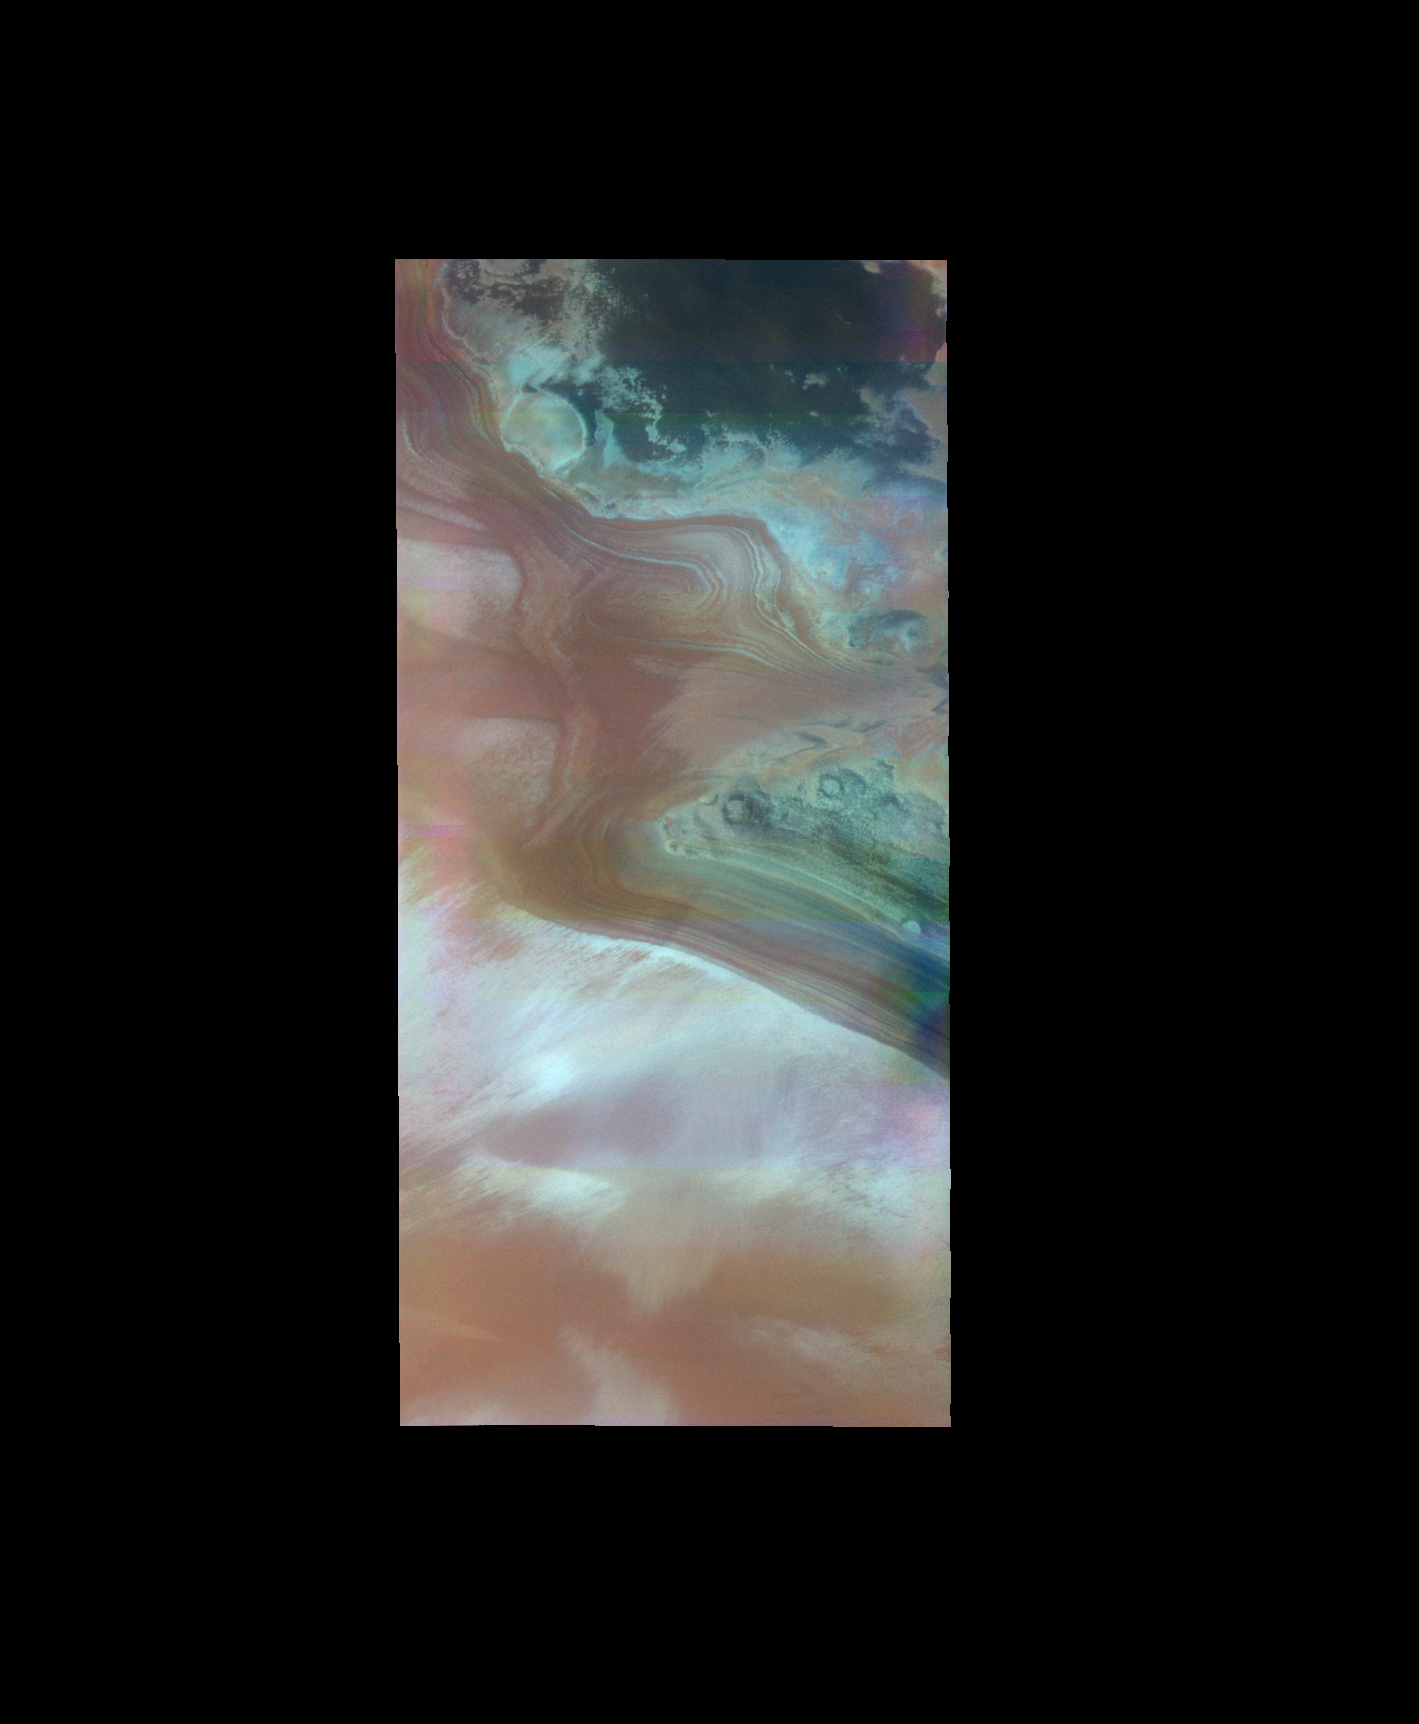

North Polar Cap – False Color

The THEMIS VIS camera contains 5 filters. The data from different filters can be combined in multiple ways to create a false color image. These false color images may reveal subtle variations of the surface not easily identified in a single band image. Today’s false color image shows the margin of the north polar cap.

Credit: NASA/JPL-Caltech/ASU